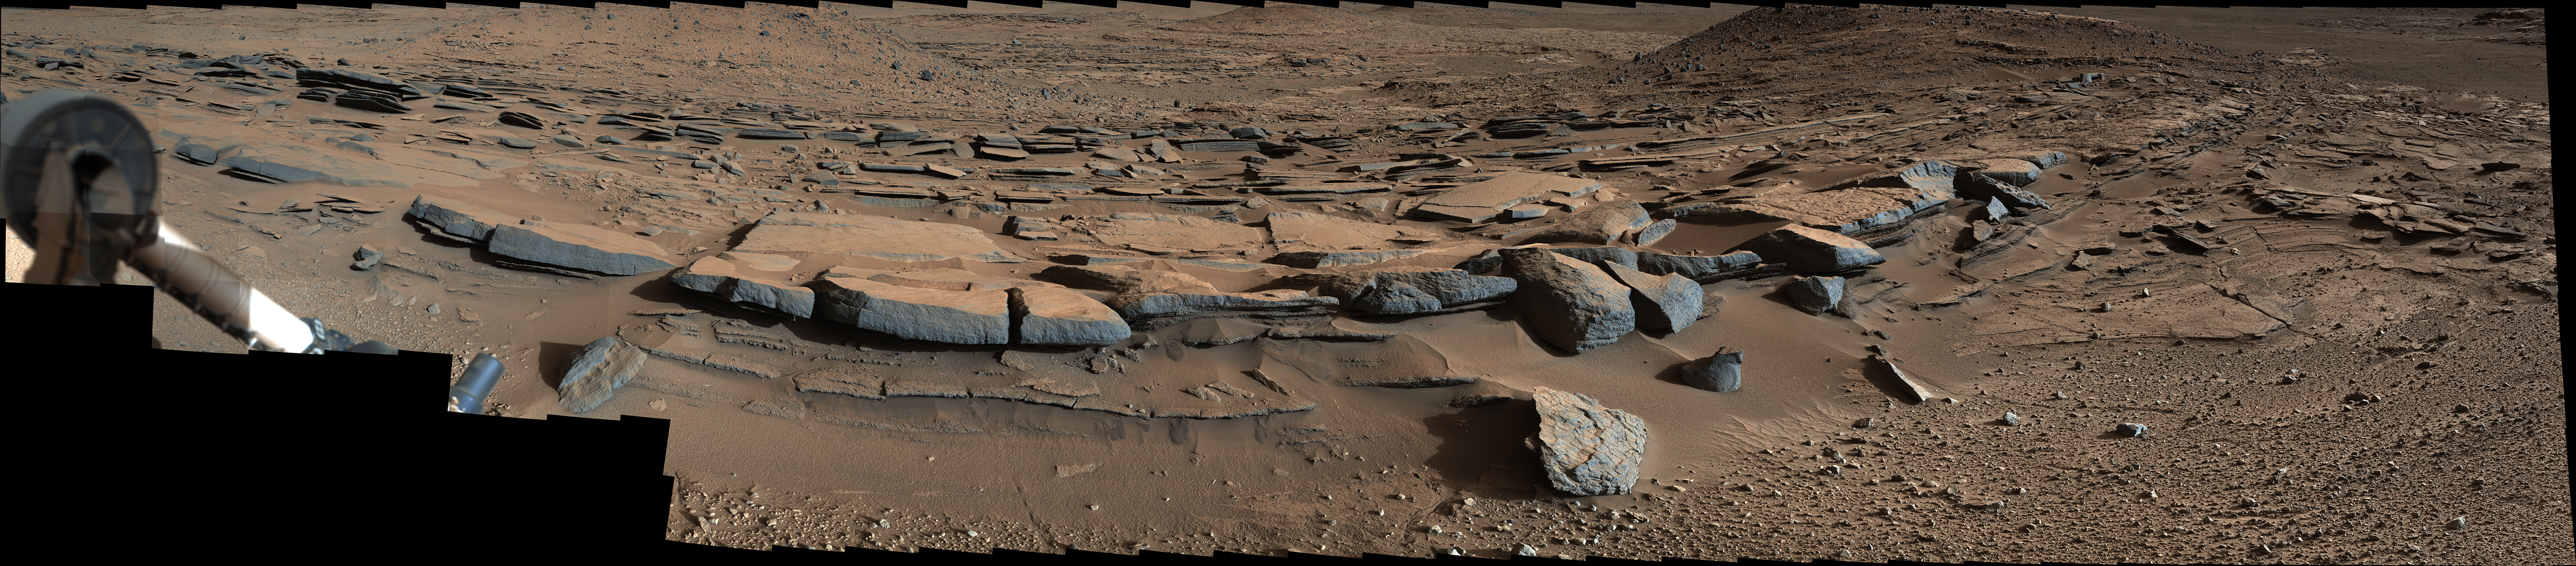

Bedding Pattern Interpreted as Martian Delta Deposition

Figure 1

This view from the Mast Camera (Mastcam) on NASA’s Curiosity Mars rover looks southward at the Kimberley waypoint. In the foreground, multiple sandstone beds show systematic inclination to the south suggesting progressive build-out of the sediments toward Mount Sharp.

At this location, about a mile (1.6 kilometer) north of the base of Mount Sharp, these inclined beds can be traced up to about 100 yards or meters in the direction of build-out. These inclined beds are interpreted as small deltas building out into a shallow lake. As sediment-laden river water encountered a standing body of water, the river current was forced to abruptly decelerate, leading to rapid deposition of sediment at the river mouth. This deposition led to formation of a delta. Continued supply of sediment by rivers flowing from the crater rim led to deltas building out into the lake towards the south.

The Mastcam’s left-eye camera recorded the component frames of this mosaic on March 25, 2014, during the 580th Martian day, or sol, of Curiosity’s work on Mars. The color has been approximately white-balanced to resemble how the scene would appear under daytime lighting conditions on Earth. Figure 1 is a version with a superimposed scale bar of 50 centimeters (about 20 inches) in the foreground and a scale bar of 3 meters (about 10 feet) at upper right.

NASA’s Jet Propulsion Laboratory, a division of the California Institute of Technology, Pasadena, manages the Mars Science Laboratory Project for NASA’s Science Mission Directorate, Washington. JPL designed and built the project’s Curiosity rover. Malin Space Science Systems, San Diego, built and operates the rover’s Mastcam.

Credit: NASA/JPL-Caltech/MSSS